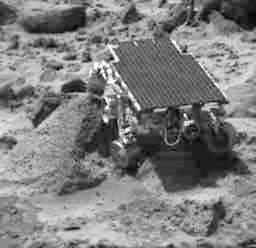

Sojourner at “Wedge”

This image, taken by the Imager for Mars Pathfinder (IMP) at the end of Sol 44, shows the Sojourner rover heading toward a rock called “Shark.” Sojourner’s left front wheel is jutting up against the side of Wedge, at left. The stowed Alpha Proton X-Ray Spectrometer (APXS) instrument can be seen on the rear on the rover.

Mars Pathfinder is the second in NASA’s Discovery program of low-cost spacecraft with highly focused science goals. The Jet Propulsion Laboratory, Pasadena, CA, developed and manages the Mars Pathfinder mission for NASA’s Office of Space Science, Washington, D.C. The Imager for Mars Pathfinder (IMP) was developed by the University of Arizona Lunar and Planetary Laboratory under contract to JPL. Peter Smith is the Principal Investigator. JPL is a division of the California Institute of Technology (Caltech).

Photojournal note: Sojourner spent 83 days of a planned seven-day mission exploring the Martian terrain, acquiring images, and taking chemical, atmospheric and other measurements. The final data transmission received from Pathfinder was at 10:23 UTC on September 27, 1997. Although mission managers tried to restore full communications during the following five months, the successful mission was terminated on March 10, 1998.

Credit: NASA/JPL